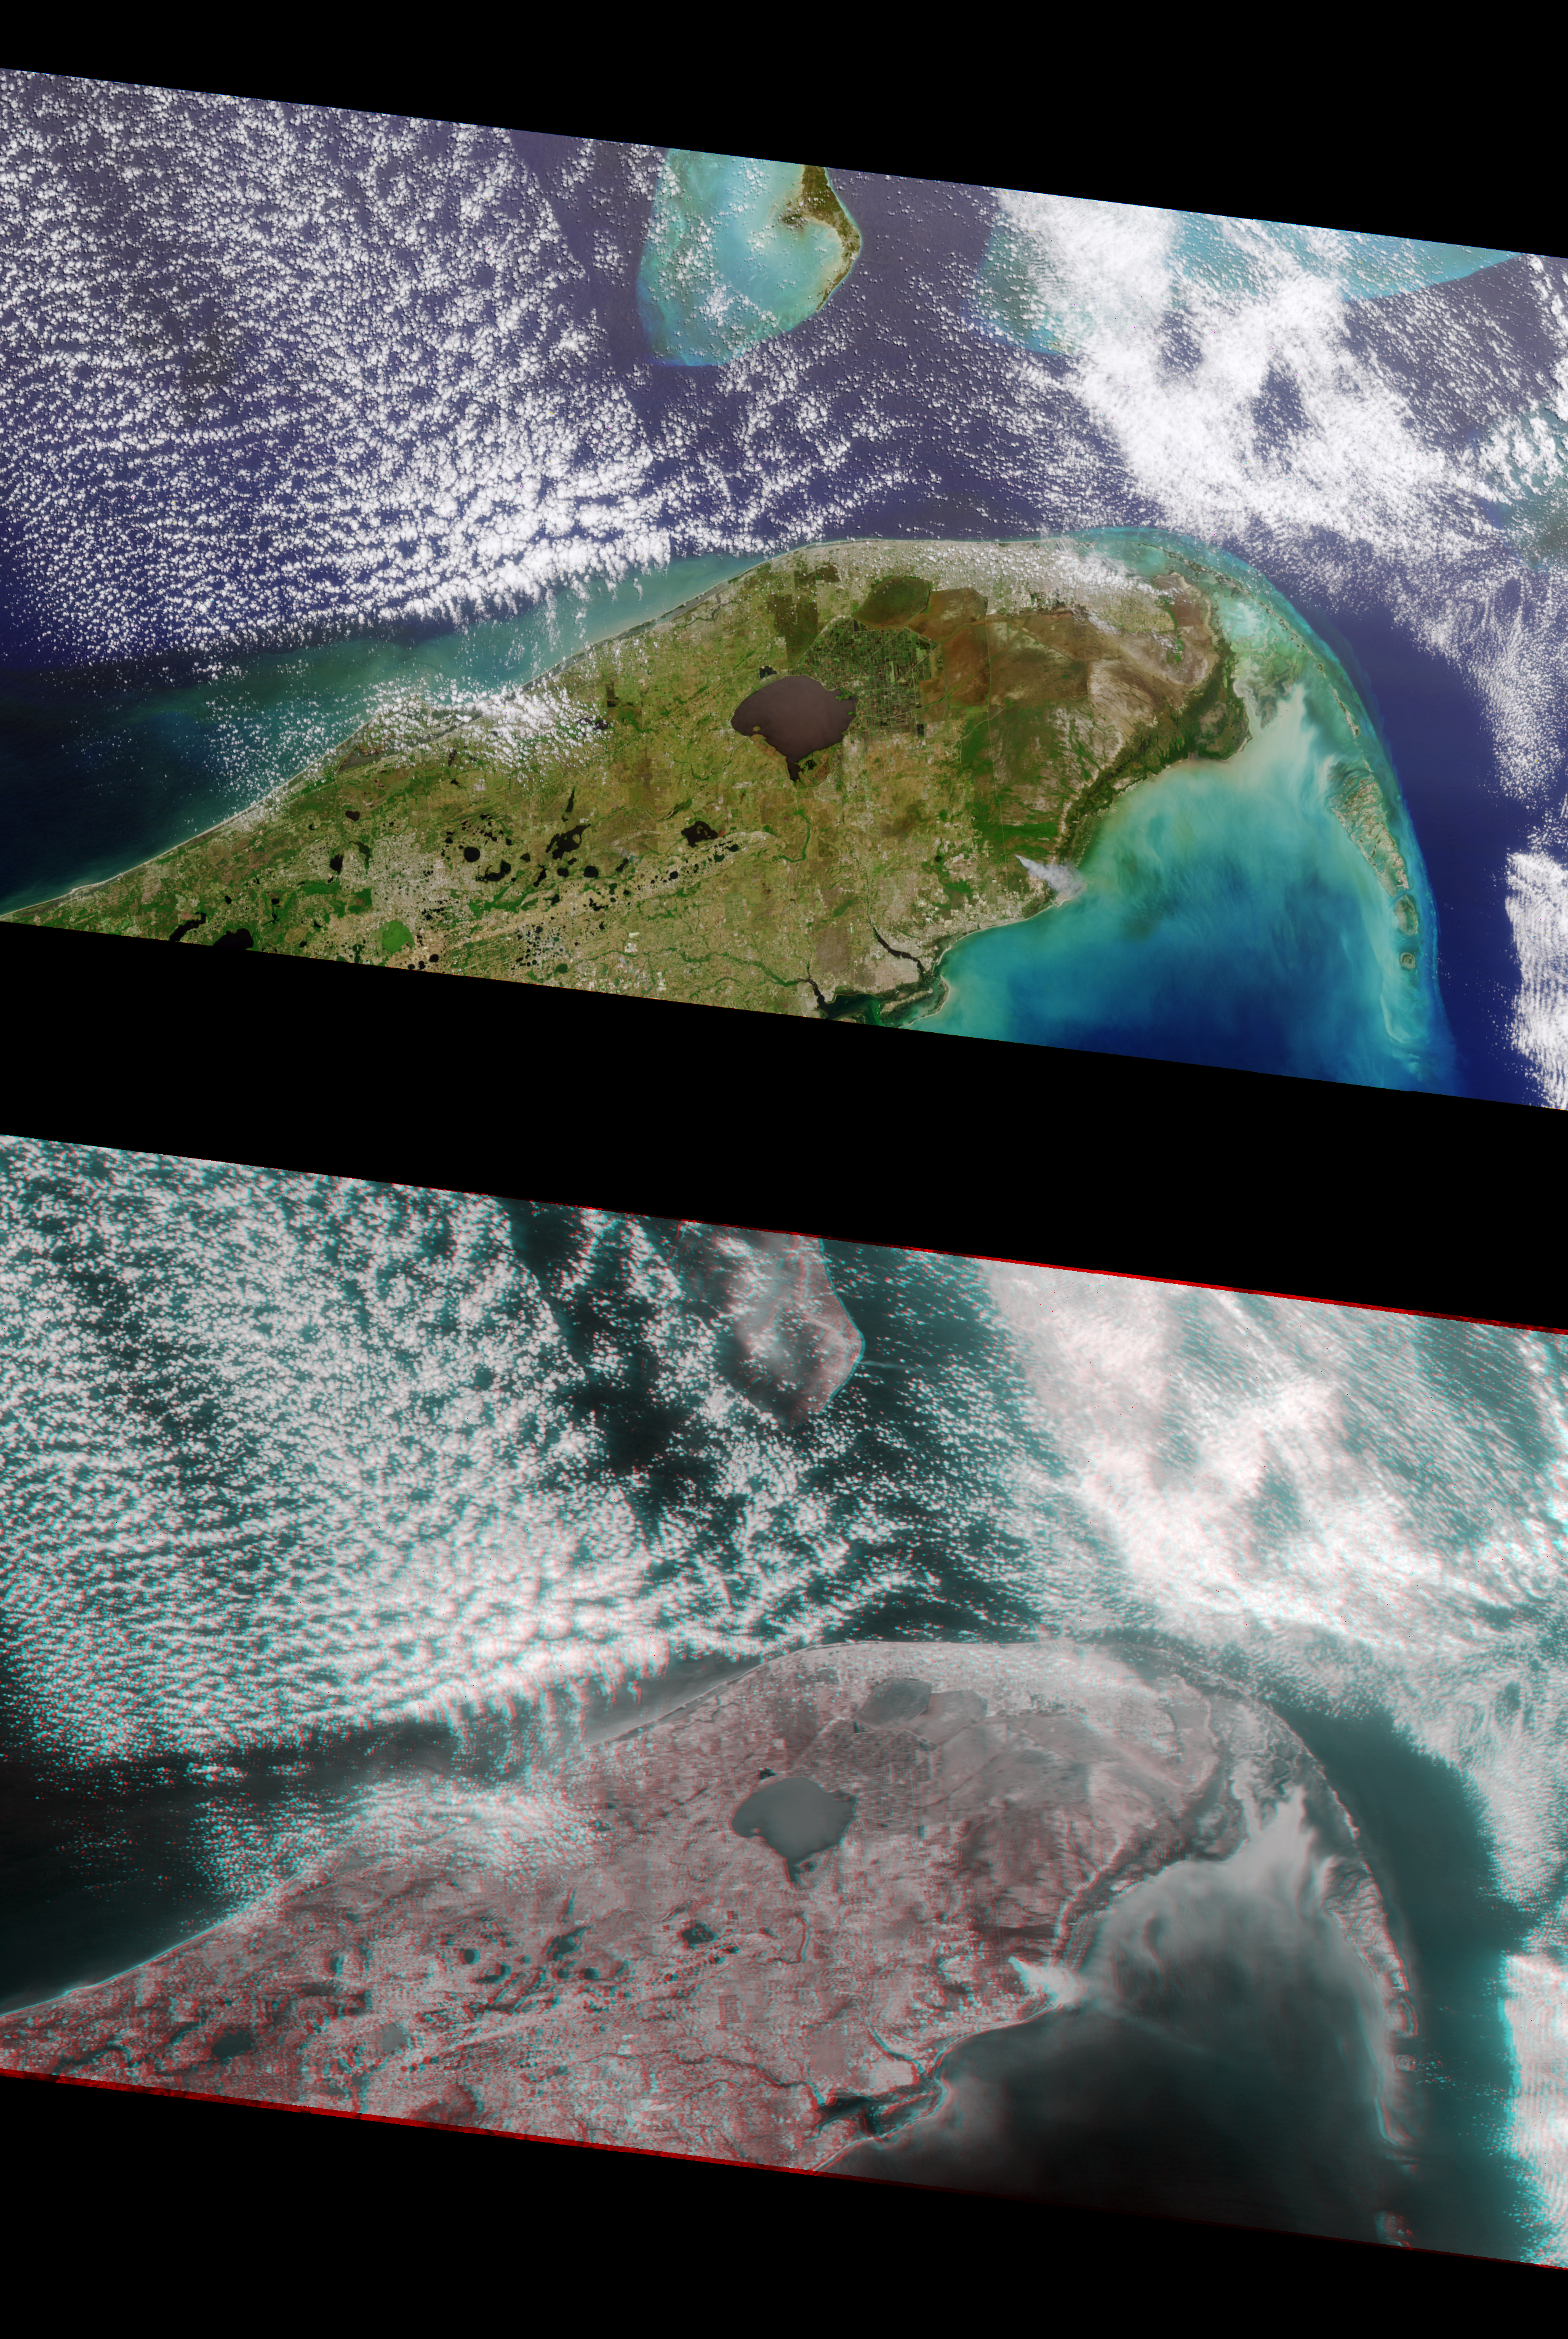

MISR Views Florida

Multi-angle Imaging SpectroRadiometer (MISR) images of Florida acquired on April 9, 2000 during Terra orbit 1650. The image at the top is a color view acquired by the vertical (nadir) camera. It has been reoriented so that the flight path is from left to right, to facilitate comparison with the lower image, a stereo “anaglyph” generated using 275-m resolution red band data from the cameras viewing 45.6 degrees and 70.5 degrees aft of nadir. The anaglyph provides a three-dimensional effect when viewed using red/blue glasses with the red filter placed over the left eye. This stereoscopic “depth perception” and the variation in brightness as a function of view angle enables scientists to assess the climate impact of different types of cloud fields. The plume from a large brush fire that burned about 15,000 acres is visible at the western edge of the Big Cypress Swamp in southern Florida. East is toward the top.

Credit: NASA/GSFC/JPL, MISR Team